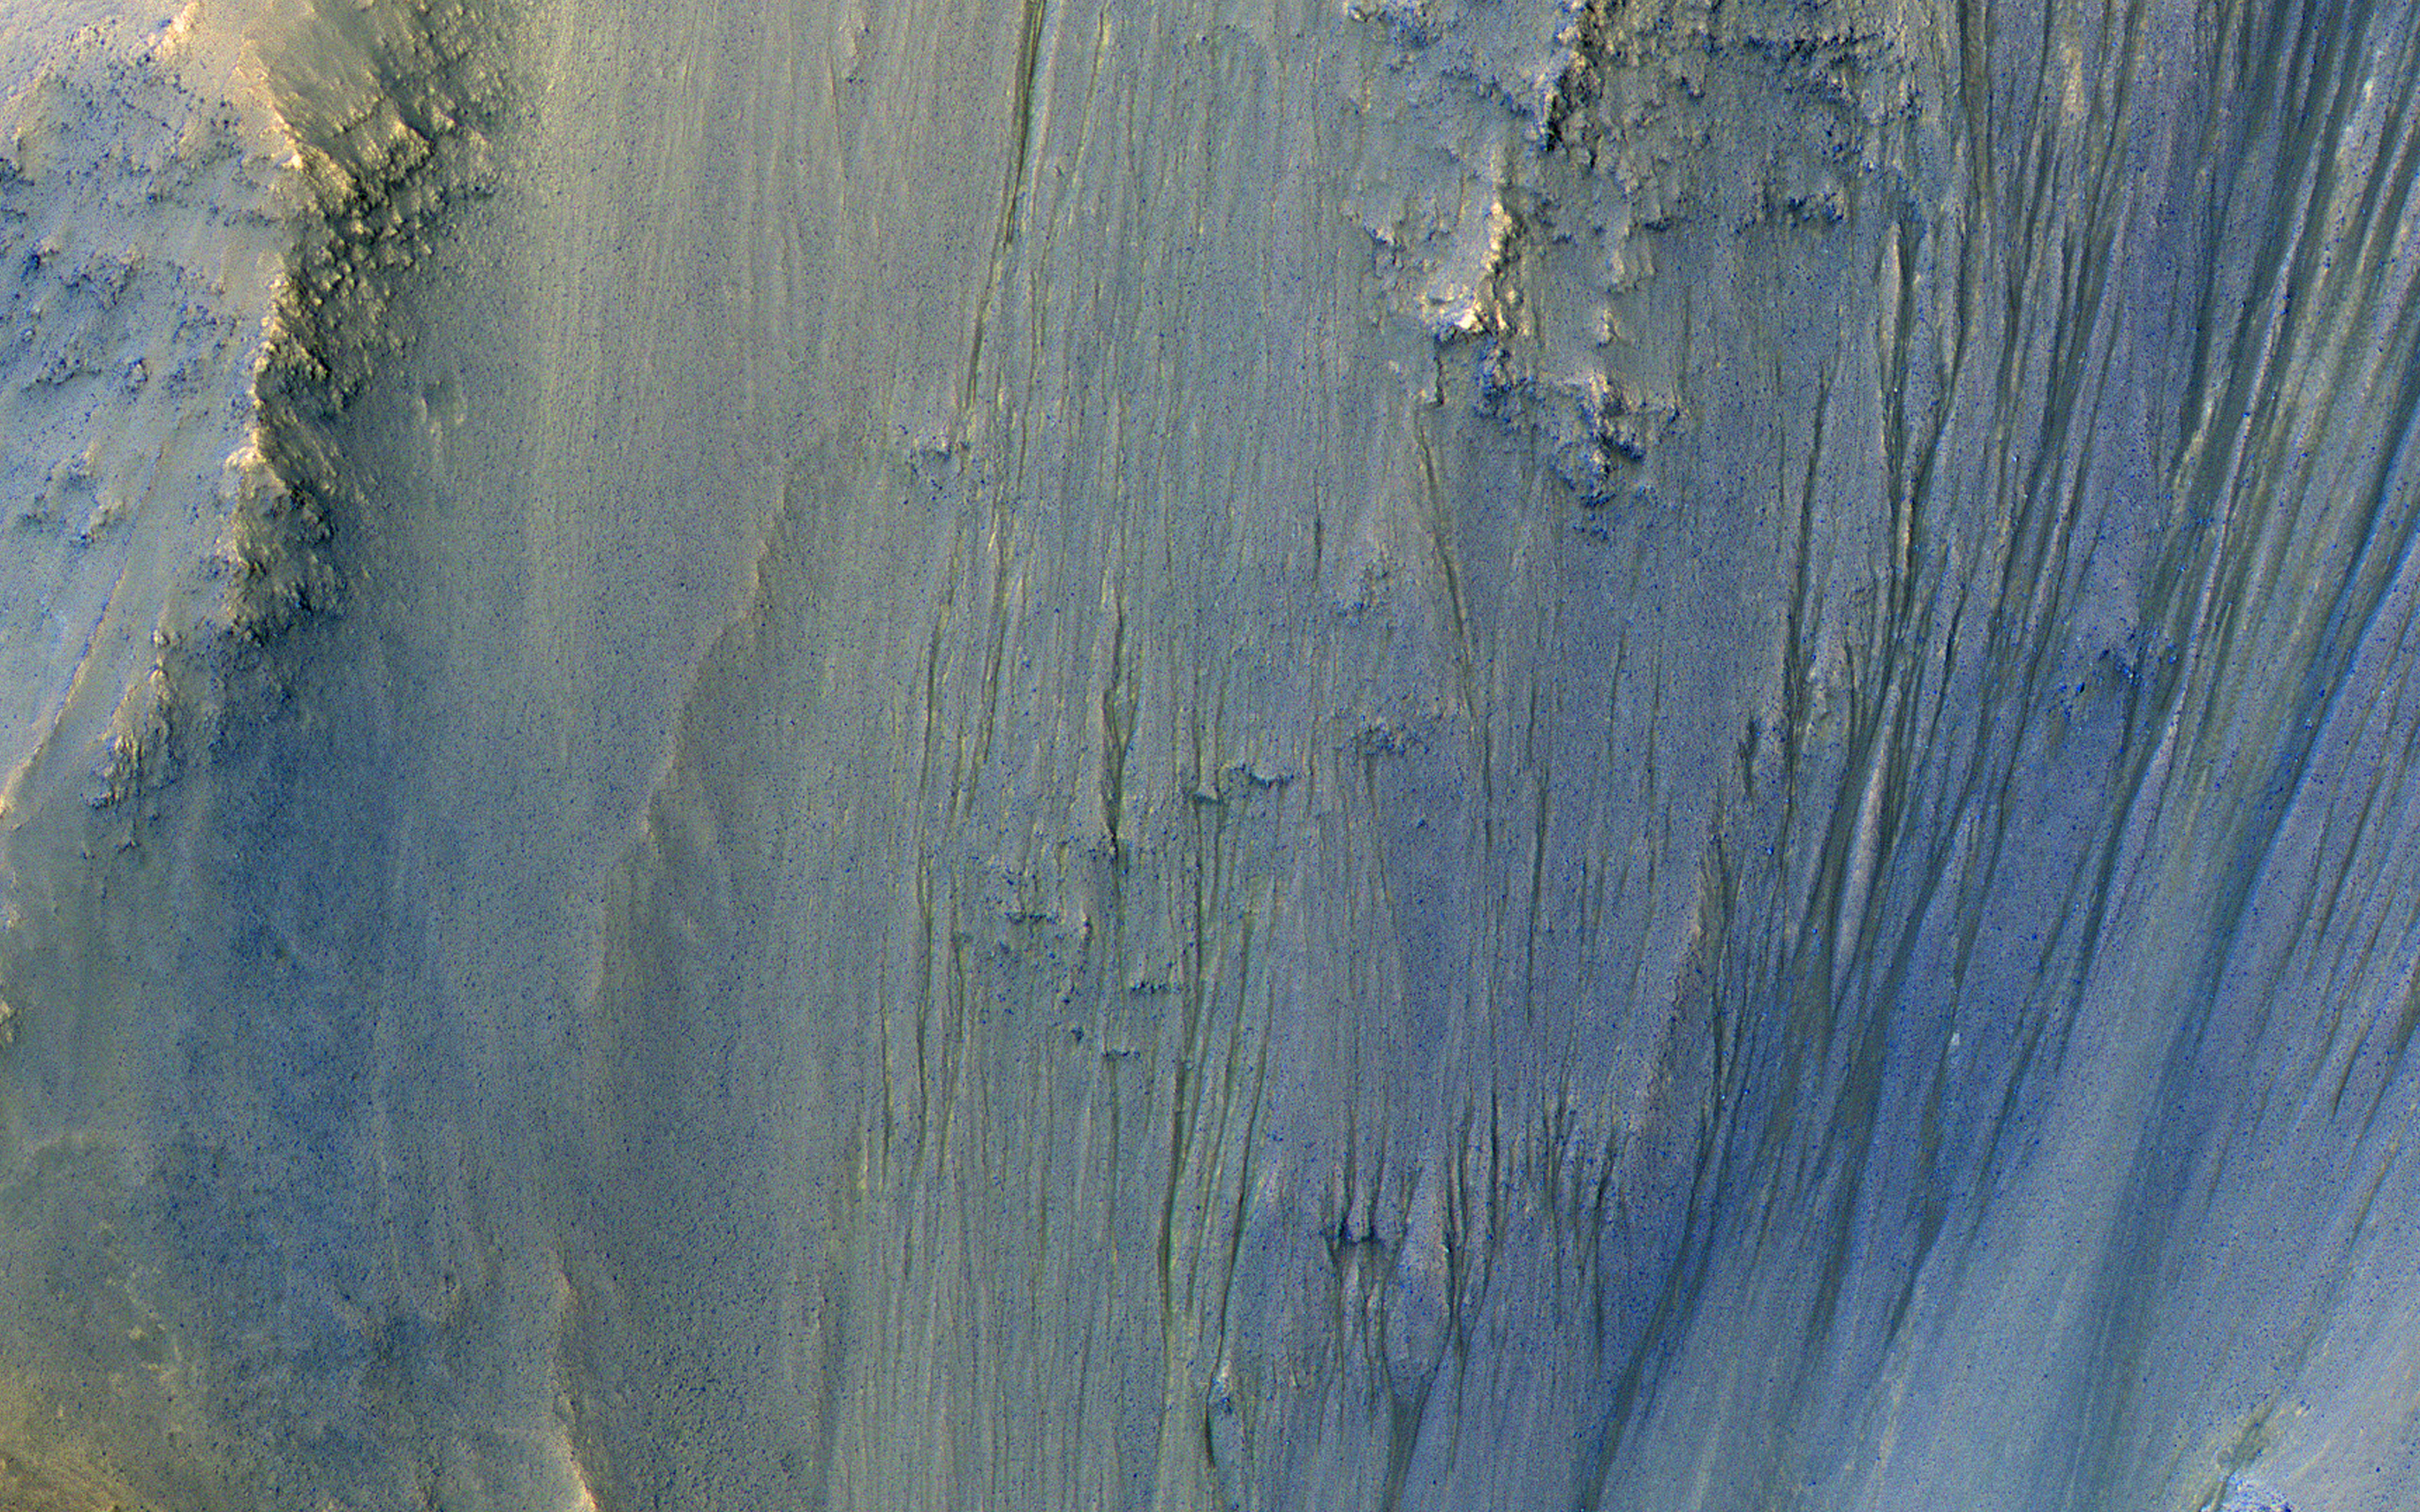

In the Gullies and Bedrock of Ius Chasma

This image was acquired in Ius Chasma, a major section of the western portion of the giant Valles Marineris trough.

We see a portion of a steep slope with gullies extending downhill (towards bottom of image). Many of the gully floors are dark, and in some places that dark material extends onto the fan-shaped deposits of the gullies. These dark features are candidates for recurring slope lineae (RSL), which are seasonal features that grow incrementally. The relation between RSL and gullies is not clear: does the RSL activity carve the gullies, or do they simply follow the gully topography created by other processes?

Another closeup from this observation shows part of the floor of Ius Chasma, with layered bedrock draped by dunes.

The map is projected here at a scale of 50 centimeters (19.7 inches) per pixel. (The original image scale is 53.2 centimeters [20.9 inches] per pixel [with 2 x 2 binning]; objects on the order of 160 centimeters [63.0 inches] across are resolved.) North is up.

The University of Arizona, in Tucson, operates HiRISE, which was built by Ball Aerospace & Technologies Corp., in Boulder, Colorado. NASA’s Jet Propulsion Laboratory, a division of Caltech in Pasadena, California, manages the Mars Reconnaissance Orbiter Project for NASA’s Science Mission Directorate, Washington.

Credit: NASA/JPL-Caltech/University of Arizona